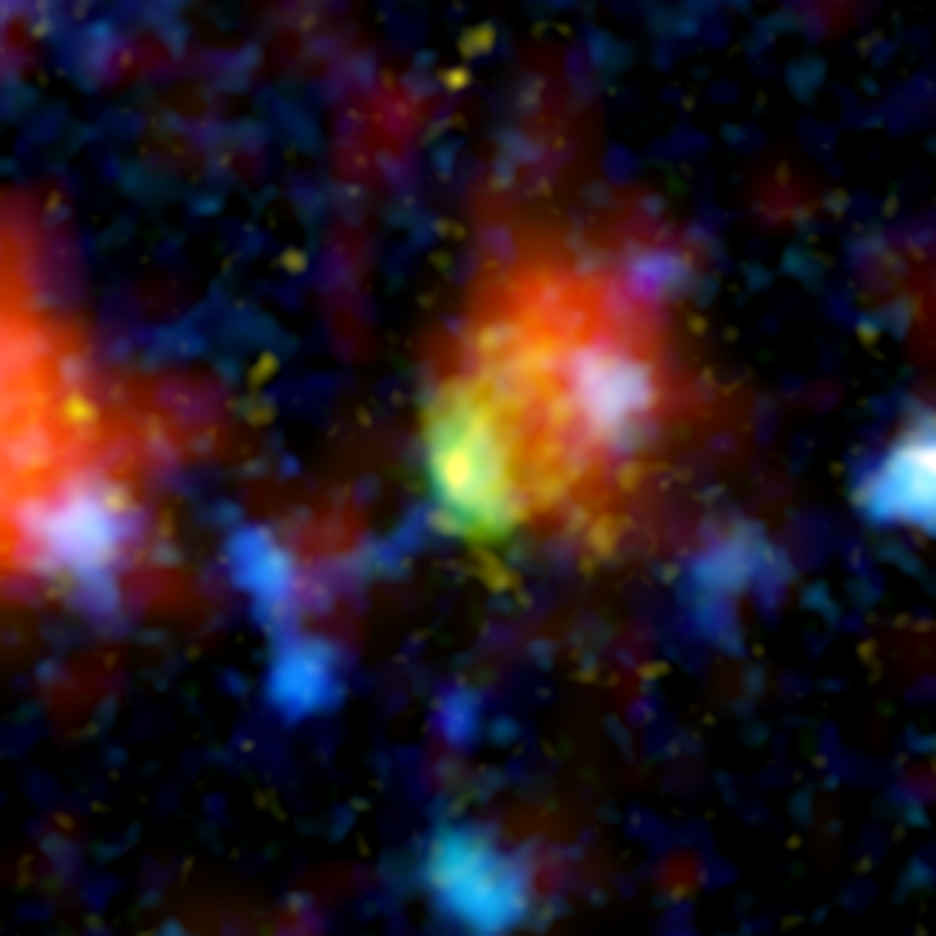

Super Starburst Galaxy

The green and red splotch in this image is the most active star-making galaxy in the very distant universe. Nicknamed “Baby Boom,” the galaxy is churning out an average of up to 4,000 stars per year, more than 100 times the number produced in our own Milky Way galaxy. It was spotted 12.3 billion light-years away by a suite of telescopes, including NASA’s Spitzer Space Telescope.

Baby Boom is a type of galaxy called a starburst. Like some other starbursts, it is thought to be a collection of colliding galaxies. As the galaxies smash together, gas becomes compressed, triggering the birth of stars. In this multi-wavelength portrait, the color red shows where loads of new stars are forming in Baby Boom, and where warm dust heated by the stars is giving off infrared light.

Green (visible-light wavelengths) denotes gas in the Baby Boom galaxy, while blue (also visible light) shows galaxies in the foreground that are not producing nearly as many stars. Yellow/orange (near-infrared light) indicates starlight from the outer portion of Baby Boom. The red blob to the left is another foreground galaxy that is not producing a lot of stars.

This composite contains data from NASA’s Hubble Space Telescope, Spitzer and Japan’s Subaru Telescope in Hawaii.

Credit: NASA/JPL-Caltech/Subaru/STScI